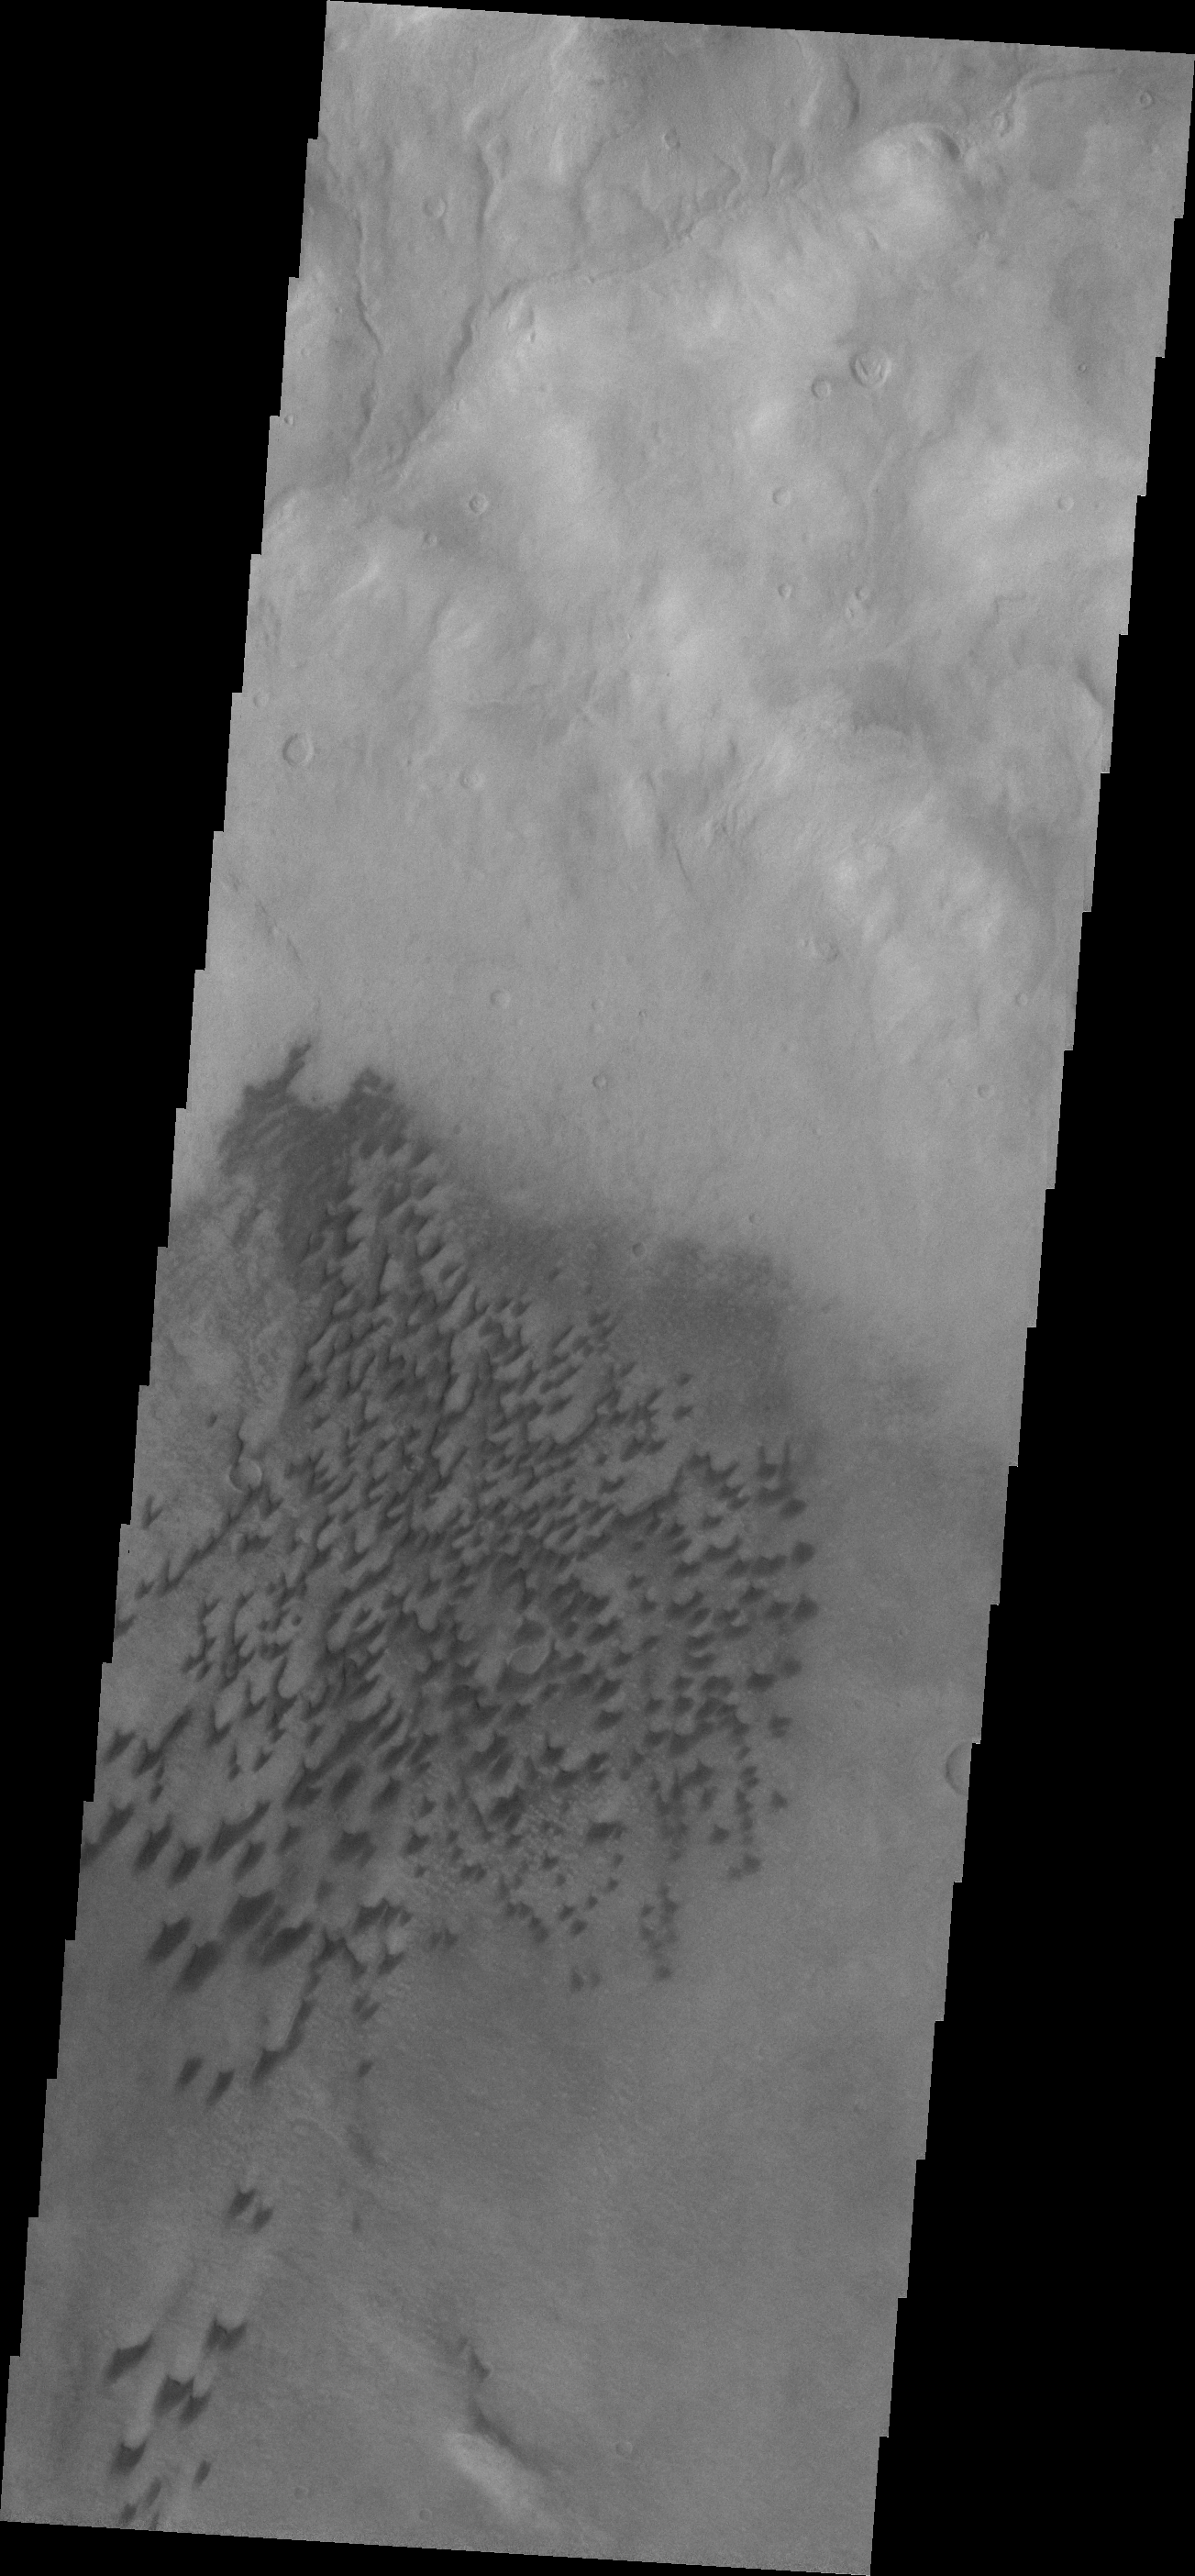

Arkhangelsky Crater Dunes

Today’s dunes are located on the floor of Arkhangelsky Crater.

Credit: NASA/JPL/ASU